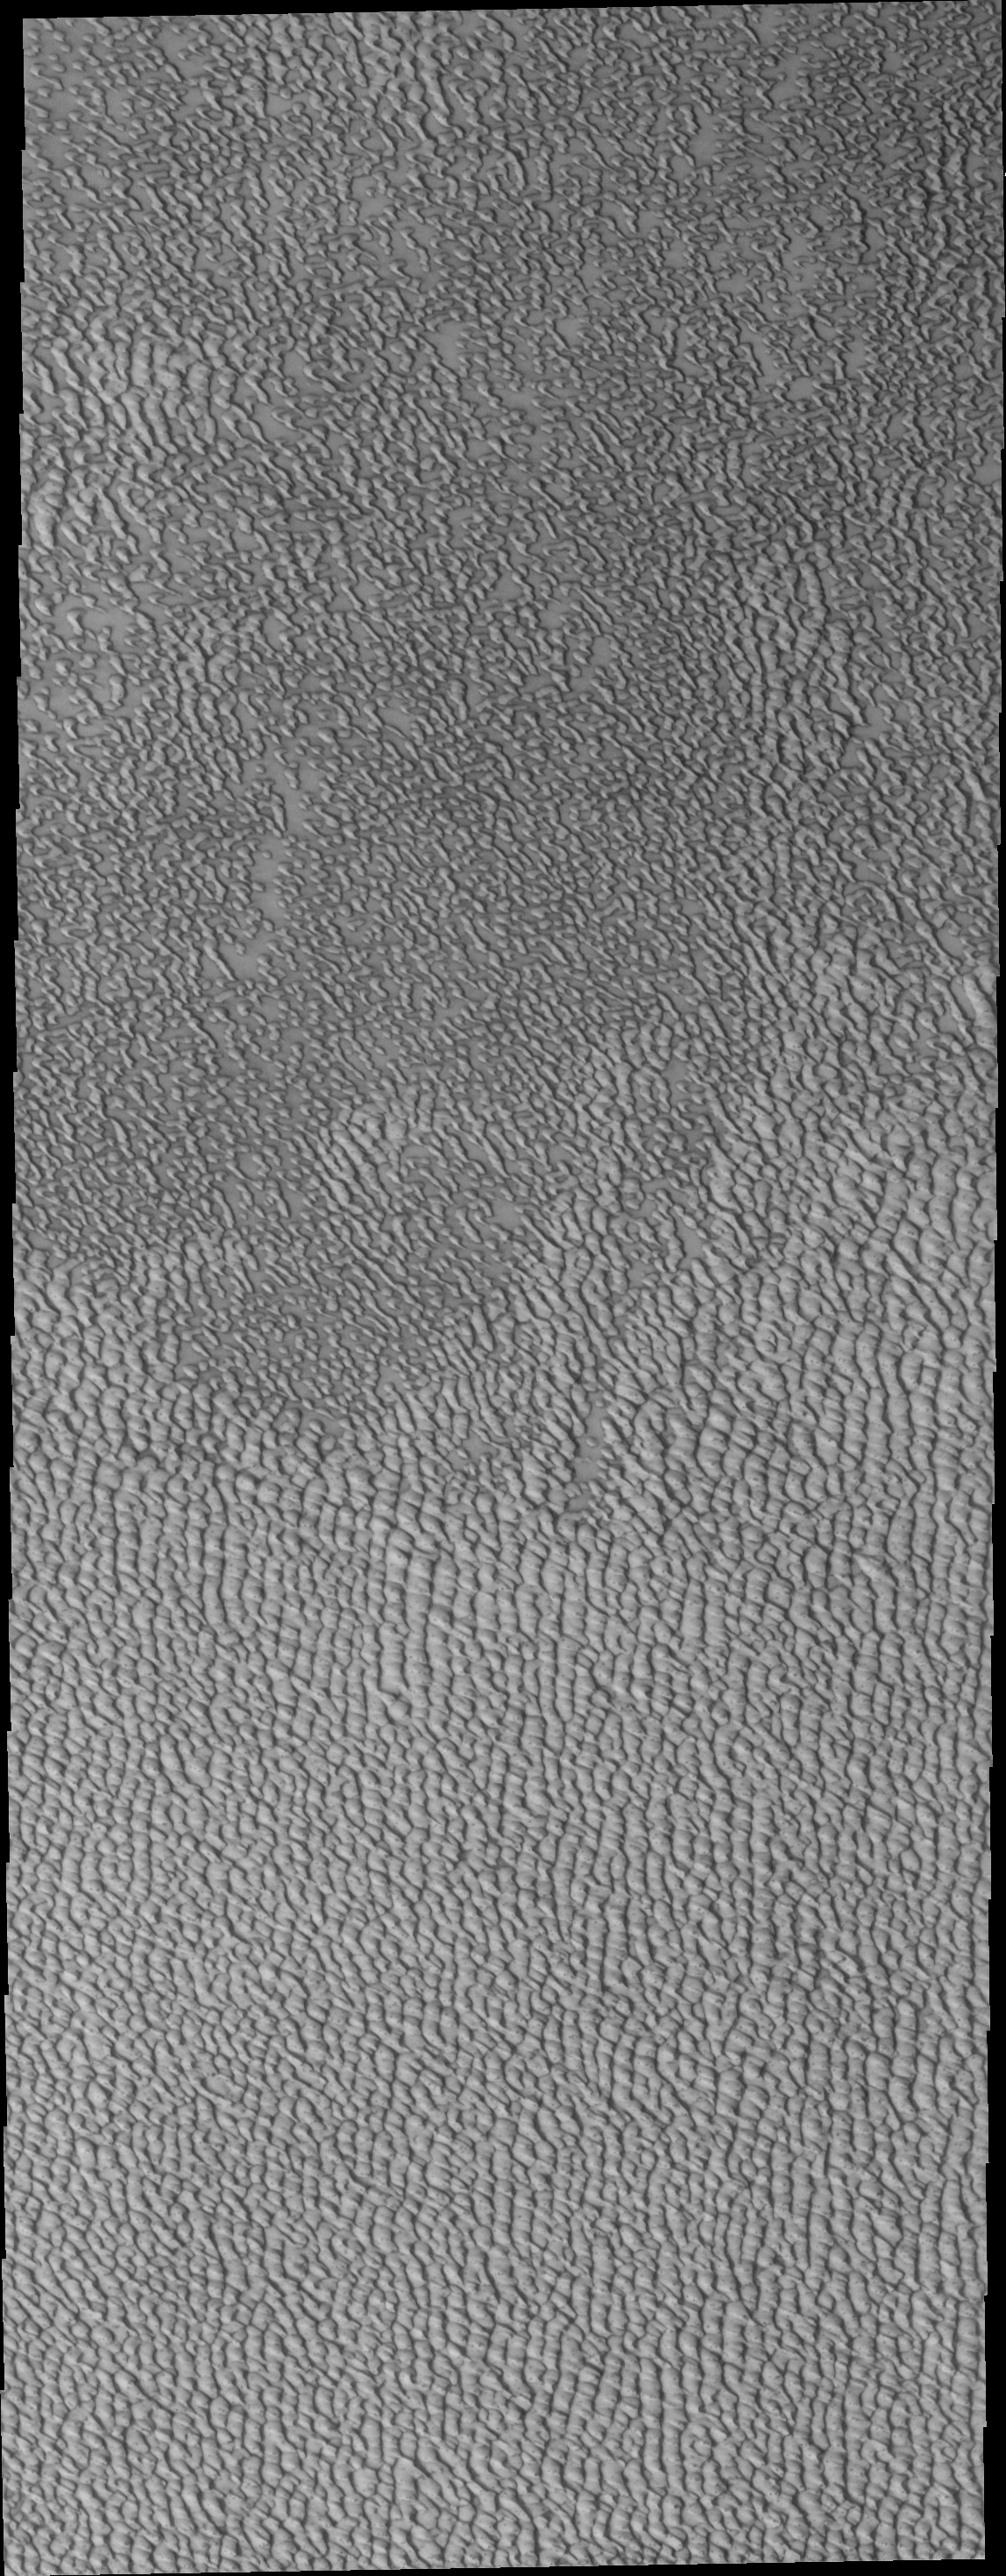

Polar Dunes

This VIS image of north polar dunes illustrates how individual dunes cluster into large sand seas.

Image information: VIS instrument. Latitude 73.8N, Longitude 310.3E. 20 meter/pixel resolution.

Please see the THEMIS Data Citation Note for details on crediting THEMIS images.

Note: this THEMIS visual image has not been radiometrically nor geometrically calibrated for this preliminary release. An empirical correction has been performed to remove instrumental effects. A linear shift has been applied in the cross-track and down-track direction to approximate spacecraft and planetary motion. Fully calibrated and geometrically projected images will be released through the Planetary Data System in accordance with Project policies at a later time.

NASA’s Jet Propulsion Laboratory manages the 2001 Mars Odyssey mission for NASA’s Office of Space Science, Washington, D.C. The Thermal Emission Imaging System (THEMIS) was developed by Arizona State University, Tempe, in collaboration with Raytheon Santa Barbara Remote Sensing. The THEMIS investigation is led by Dr. Philip Christensen at Arizona State University. Lockheed Martin Astronautics, Denver, is the prime contractor for the Odyssey project, and developed and built the orbiter. Mission operations are conducted jointly from Lockheed Martin and from JPL, a division of the California Institute of Technology in Pasadena.

Credit: NASA/JPL/ASU